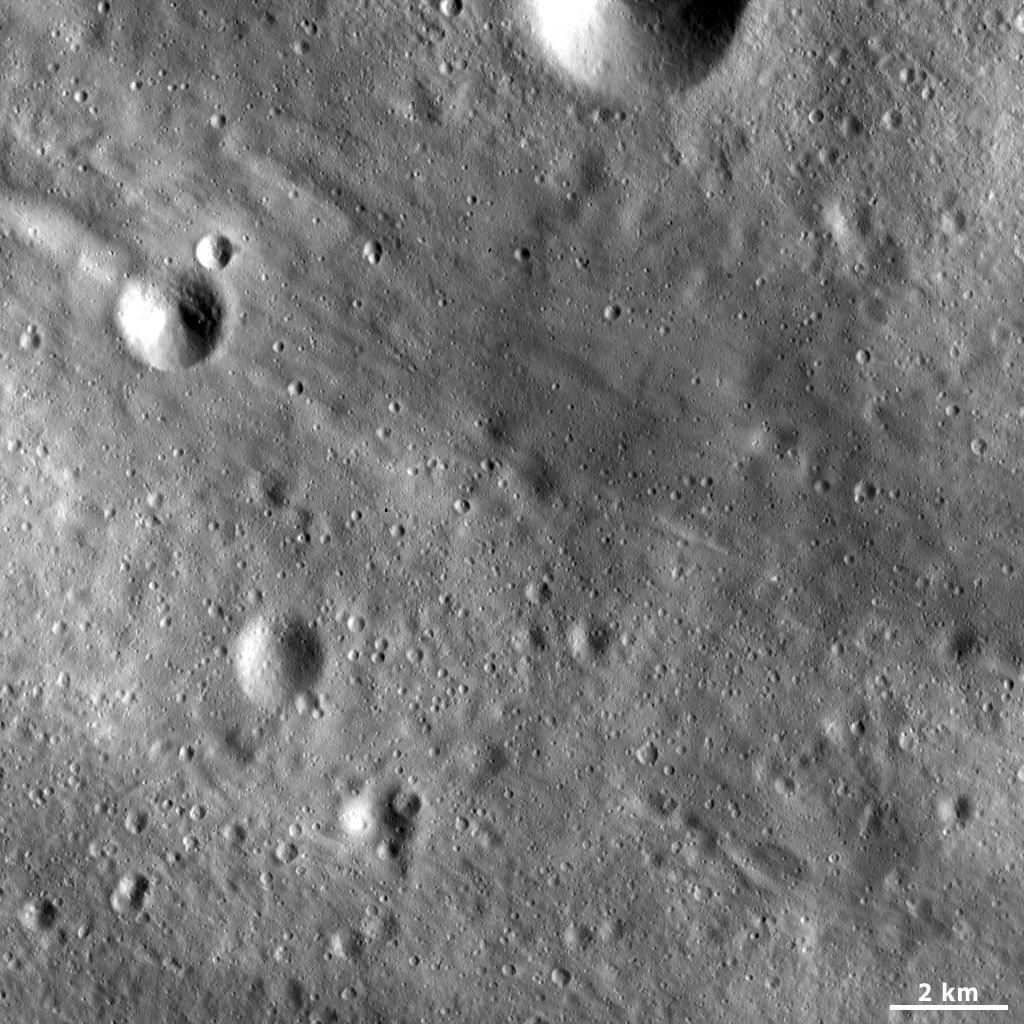

Patterns in Vesta’s Regolith

This Dawn framing camera (FC) image of Vesta shows linear grooves and ridges in Vesta’s regolith. These linear features generally run diagonally across the image from the top left to the bottom right. They are less than 1 kilometer (0.6 mile) in width and some have lengths that extend across the entire image. The grooves and ridges are not perfectly linear and most are slightly curve in one or more areas. These linear features have formed in Vesta’s covering of fine particles, called the regolith. The regolith is reasonably easy to identify because it has a smooth texture in the framing camera images. It has a smooth texture because it is made of fine-grained particles, much like the sand on a beach looks smooth from a distance. The origin of these grooves and ridges is currently being investigated.

This image is located in Vesta’s Tuccia quadrangle, in Vesta’s southern hemisphere. NASA’s Dawn spacecraft obtained this image with its framing camera on April 8, 2012. This image was taken through the camera’s clear filter. The distance to the surface of Vesta is 188 kilometers (117 miles) and the image has a resolution of about 17 meters (56 feet) per pixel. This image was acquired during the LAMO (low-altitude mapping orbit) phase of the mission.

The Dawn mission to Vesta and Ceres is managed by NASA’s Jet Propulsion Laboratory, a division of the California Institute of Technology in Pasadena, for NASA’s Science Mission Directorate, Washington D.C. UCLA is responsible for overall Dawn mission science. The Dawn framing cameras have been developed and built under the leadership of the Max Planck Institute for Solar System Research, Katlenburg-Lindau, Germany, with significant contributions by DLR German Aerospace Center, Institute of Planetary Research, Berlin, and in coordination with the Institute of Computer and Communication Network Engineering, Braunschweig. The framing camera project is funded by the Max Planck Society, DLR, and NASA/JPL.

Credit: NASA/JPL-Caltech/UCLA/MPS/DLR/IDA